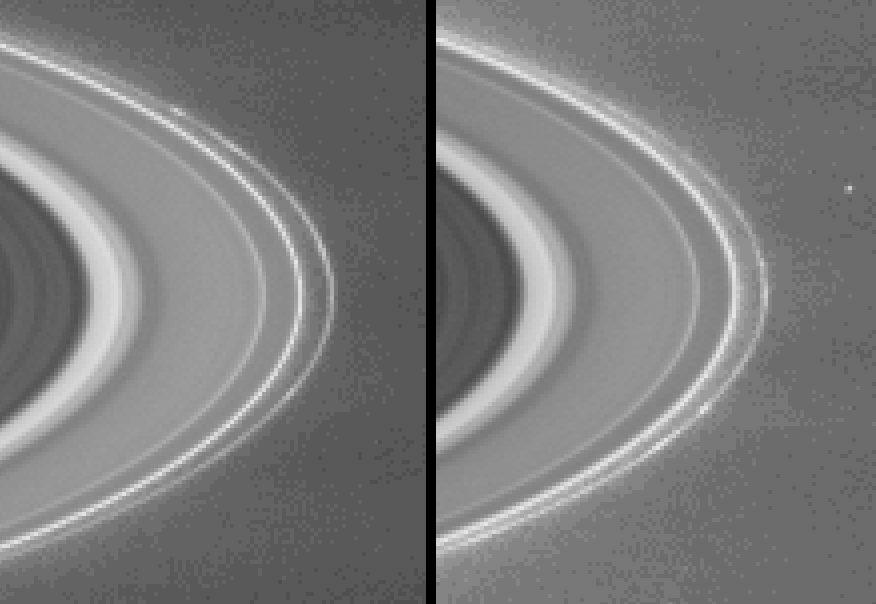

Clumps in the F Ring

Scientists have only a rough idea of the lifetime of clumps in Saturn’s rings – a mystery that Cassini may help answer.

The latest images taken by the Cassini-Huygens spacecraft show clumps seemingly embedded within Saturn’s narrow, outermost F ring. The narrow angle camera took the images on Feb. 23, 2004, from a distance of 62.9 million kilometers (39 million miles). The two images taken nearly two hours apart show these clumps as they revolve about the planet. The small dot at center right in the second image is one of Saturn’s small moons, Janus, which is 181 kilometers, (112 miles) across.

Like all particles in Saturn’s ring system, these clump features orbit the planet in the same direction in which the planet rotates. This direction is clockwise as seen from Cassini’s southern vantage point below the ring plane. Two clumps in particular, one of them extended, is visible in the upper part of the F ring in the image on the left, and in the lower part of the ring in the image on the right. Other knot-like irregularities in the ring’s brightness are visible in the image on the right.

The core of the F ring is about 50 kilometers (31miles) wide, and from Cassini’s current distance, is not fully visible. The imaging team enhanced the contrast of the images and magnified them to aid visibility of the F ring and the clump features. The camera took the images with the green filter, which is centered at 568 nanometers. The image scale is 377 kilometers (234 miles) per pixel.

NASA’s two Voyager spacecraft that flew past Saturn in 1980 and 1981 were the first to see these clumps. The Voyager data suggest that the clumps change very little and can be tracked as they orbit for 30 days or more. No clump survived from the time of the first Voyager flyby to the Voyager 2 flyby nine months later. Scientists are not certain of the cause of these features. Among the theories proposed are meteoroid bombardments and inter-particle collisions in the F ring.

The Cassini-Huygens mission is a cooperative project of NASA, the European Space Agency and the Italian Space Agency. The Jet Propulsion Laboratory, a division of the California Institute of Technology in Pasadena, manages the Cassini mission for NASA’s Office of Space Science, Washington, D.C. The imaging team is based at the Space Science Institute, Boulder, Colo.

Credit: NASA/JPL/Space Science Institute